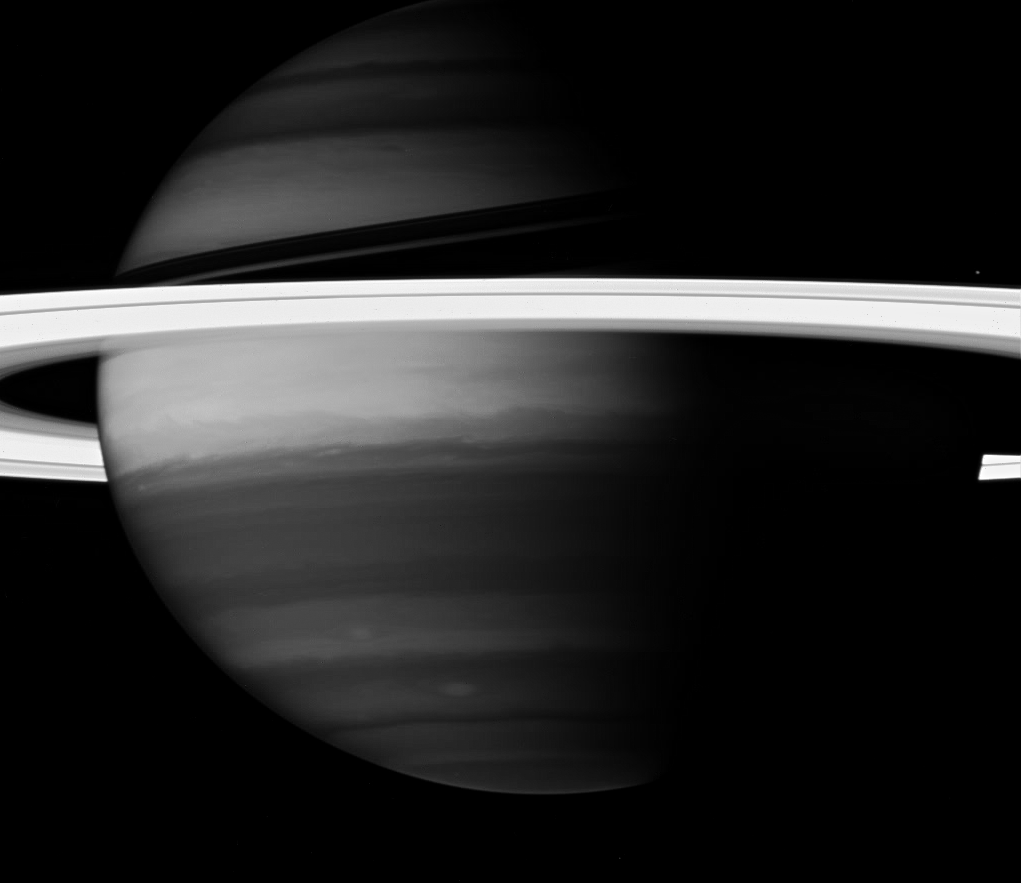

Masked by Methane

Saturn’s rings create a brilliant halo around the turbulent giant planet. Here, the Cassini spacecraft looks into Saturn’s clouds using a spectral filter sensitive to absorption by methane. Light that reaches down to depths where methane is prevalent gets absorbed. Regions of the planet devoid of the clouds and hazes that can reflect this light back to the camera appear relatively dark. Thus, the bright areas in these images represent hazes and clouds high in the atmosphere.

Because the range of wavelengths for this filter is narrow, and because most of this light is absorbed by Saturn, the planet’s disk is inherently faint and the exposures required are rather long. The rings do not strongly absorb at these wavelengths, and so they reflect more light and are overexposed compared to the atmosphere.

This view looks toward the sunlit side of the rings from about 6 degrees below the ringplane. Janus (181 kilometers, or 113 miles across) is seen above the rings at right.

The image was taken with the Cassini spacecraft wide-angle camera on Sept. 25, 2007 using a spectral filter sensitive to wavelengths of infrared light centered at 890 nanometers. The view was obtained at a distance of approximately 2.3 million kilometers (1.4 million miles) from Saturn and at a Sun-Saturn-spacecraft, or phase, angle of 67 degrees. Image scale is 132 kilometers (82 miles) per pixel.

The Cassini-Huygens mission is a cooperative project of NASA, the European Space Agency and the Italian Space Agency. The Jet Propulsion Laboratory, a division of the California Institute of Technology in Pasadena, manages the mission for NASA’s Science Mission Directorate, Washington, D.C. The Cassini orbiter and its two onboard cameras were designed, developed and assembled at JPL. The imaging operations center is based at the Space Science Institute in Boulder, Colo.

Credit: NASA/JPL/Space Science Institute